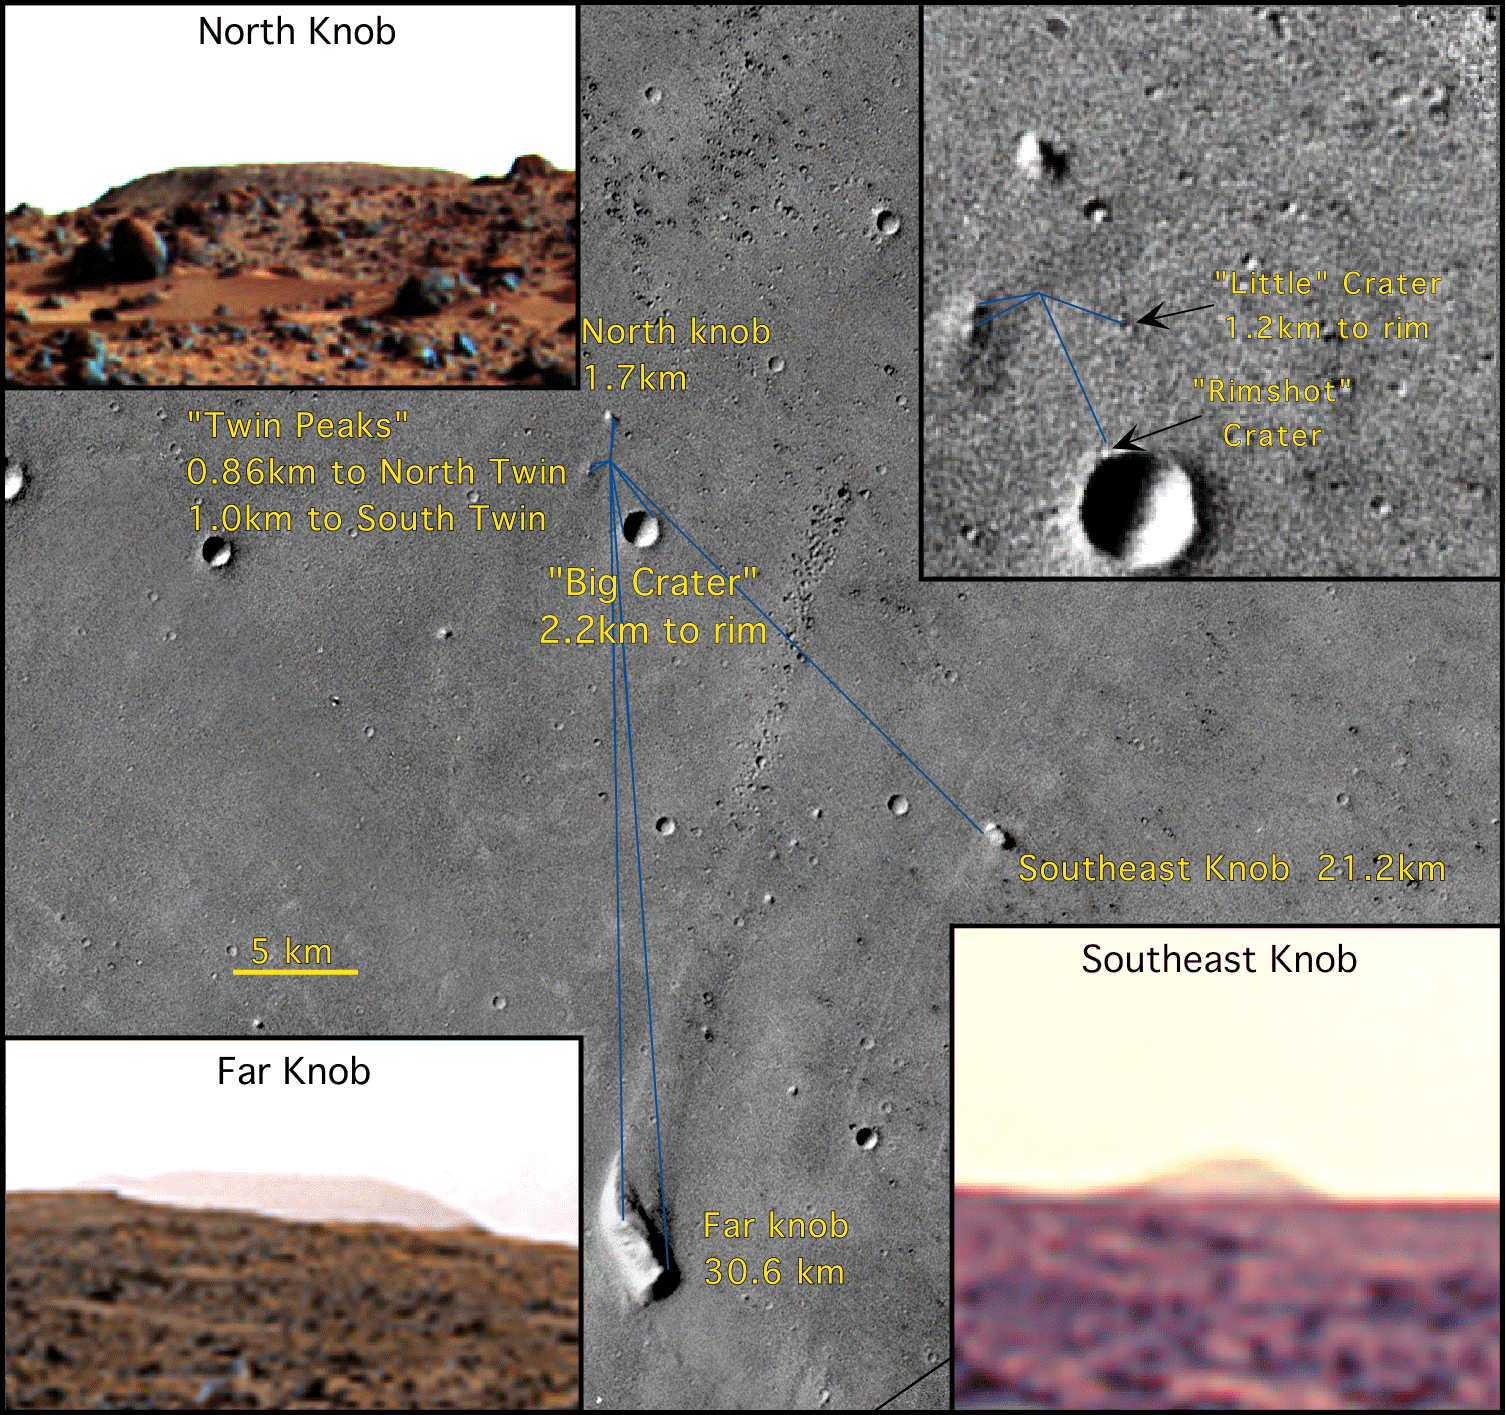

Mars Pathfinder Landing Site

Mosaic of Viking orbiter images illustrating the location of the lander (19.17 degrees N, 33.21 degrees W in the USGS reference frame) with respect to surface features. Five prominent features on the horizon include North Knob, Southeast Knob, Far Knob, Twin Peaks, and Big Crater. Two small craters visible in the orbiter and lander views–Little Crater and Rimshot Crater–lie on the northwest outer flank of the rim of Big Crater. Because the lander is on the southeast-facing flank of a low ridge, very distant features to the south and east are in view, whereas relatively nearby features to the north are partially or completely obscured. Only the tip of North Knob, which appears larger in the Viking orbiter images than the Twin Peaks, projects above the local horizon, and a 300-m crater, 1.2 km to the northeast, is completely obscured. Viking stereo images 004A27 and 004A87 and 004A44 and 004A70. North is up; scale bar, 5 km. (Insets) (Upper right) Lander location. (Upper left) North Knob from lander. (Lower left) Far Knob from lander. (Lower right) Southeast Knob from lander. The location of the lander in inertial space (19.30 degrees N, 33.52degrees W) from the two-way ranging and Doppler tracking of the lander is coincident with Rimshot Crater.

NOTE: original caption as published in Science magazine.

Photojournal note: Sojourner spent 83 days of a planned seven-day mission exploring the Martian terrain, acquiring images, and taking chemical, atmospheric and other measurements. The final data transmission received from Pathfinder was at 10:23 UTC on September 27, 1997. Although mission managers tried to restore full communications during the following five months, the successful mission was terminated on March 10, 1998.

Credit: NASA/JPL